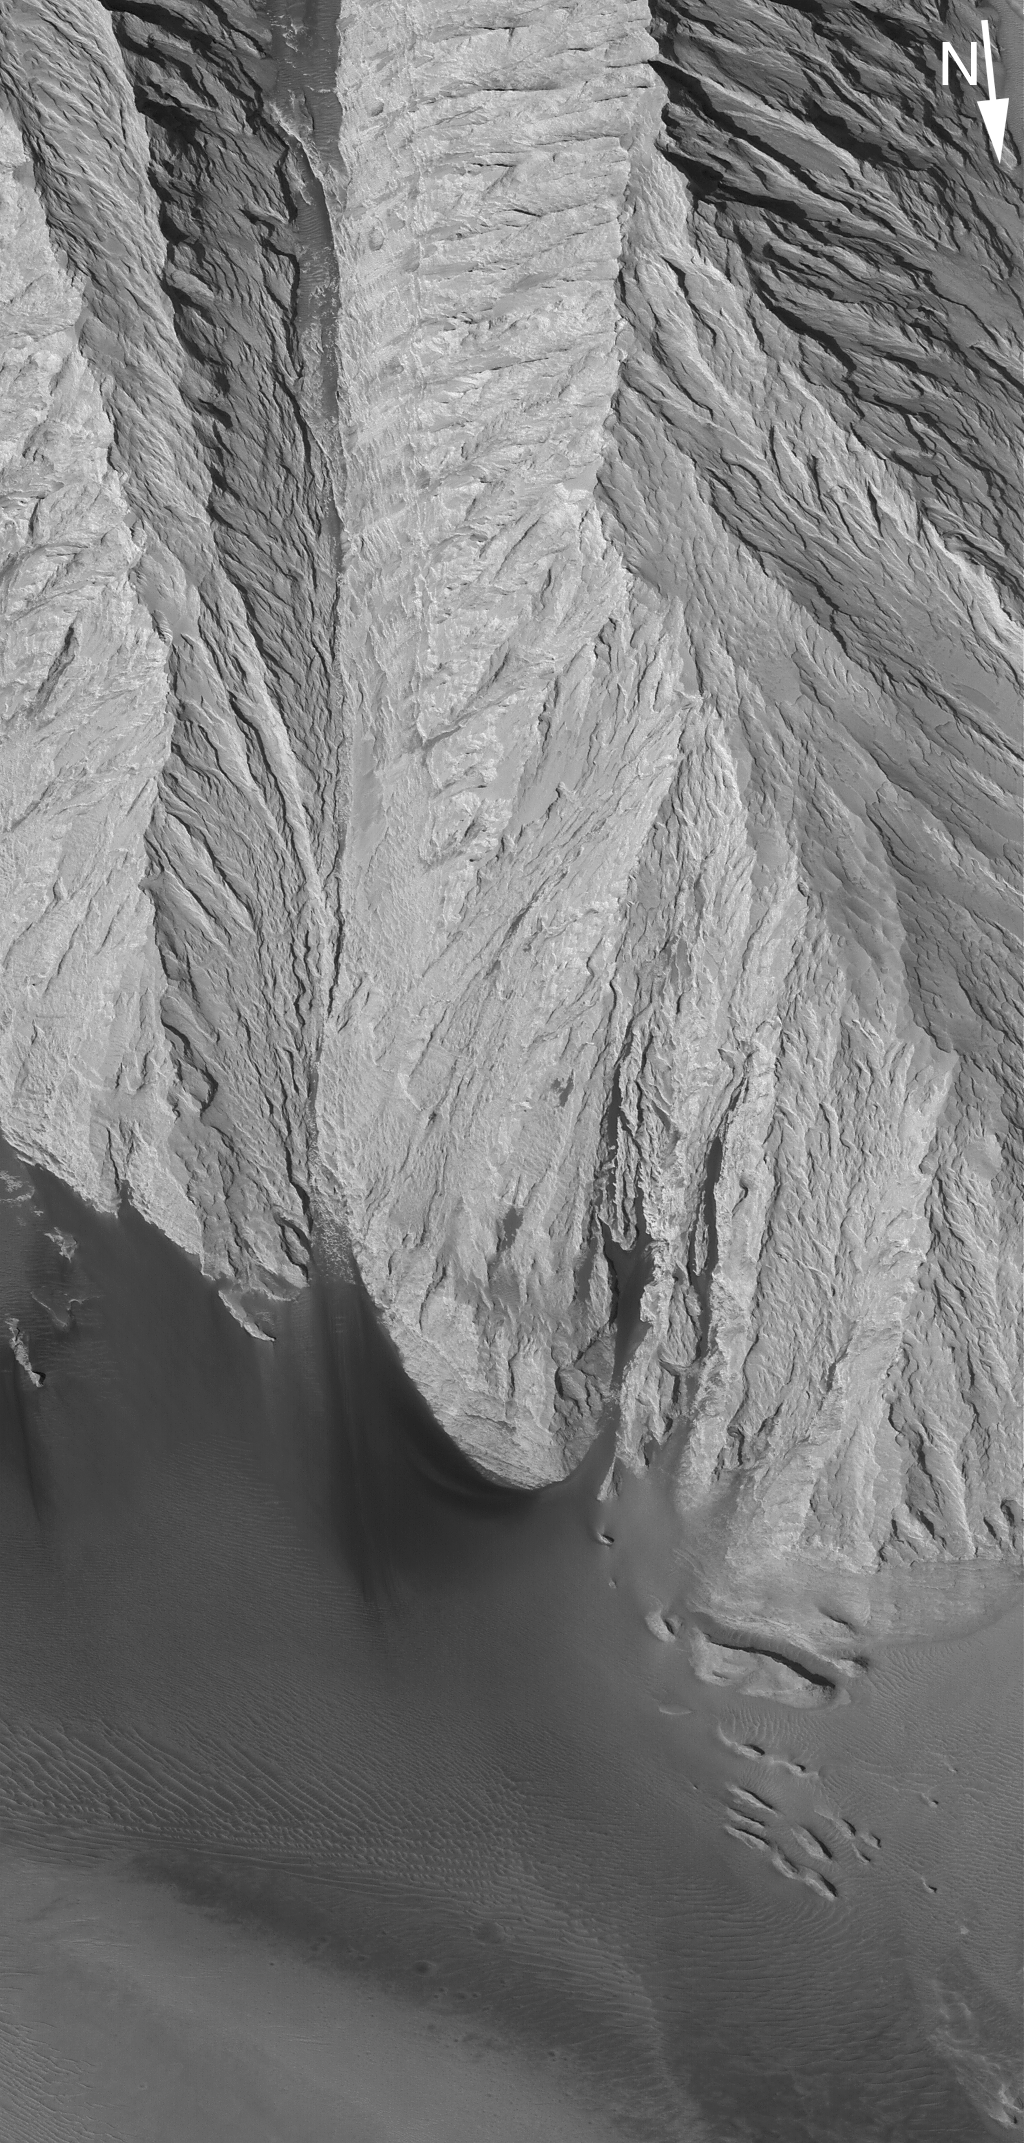

East Candor Rocks

24 September 2004
This Mars Global Surveyor (MGS) Mars Orbiter Camera (MOC) image shows a thick, massive outcrop of light-toned rock exposed within eastern Candor Chasma, part of the vast Valles Marineris trough system. Dark, windblown sand has banked against the lower outcrop slopes. Outcrops such as this in the Valles Marineris chasms have been known since Mariner 9 images were obtained in 1972. However, the debate as to whether these represent sedimentary or igneous rocks has not been settled within the Mars science community. In either case, they have the physical properties of sedimentary rock (that is, they are formed of fine-grained materials), but some igneous rocks made up of volcanic ash may also exhibit these properties. This image is located near 7.8°S, 65.3°W, and covers an area approximately 3 km (1.9 mi) across. The scene is illuminated by sunlight from the lower left.

Credit: NASA/JPL/Malin Space Science Systems